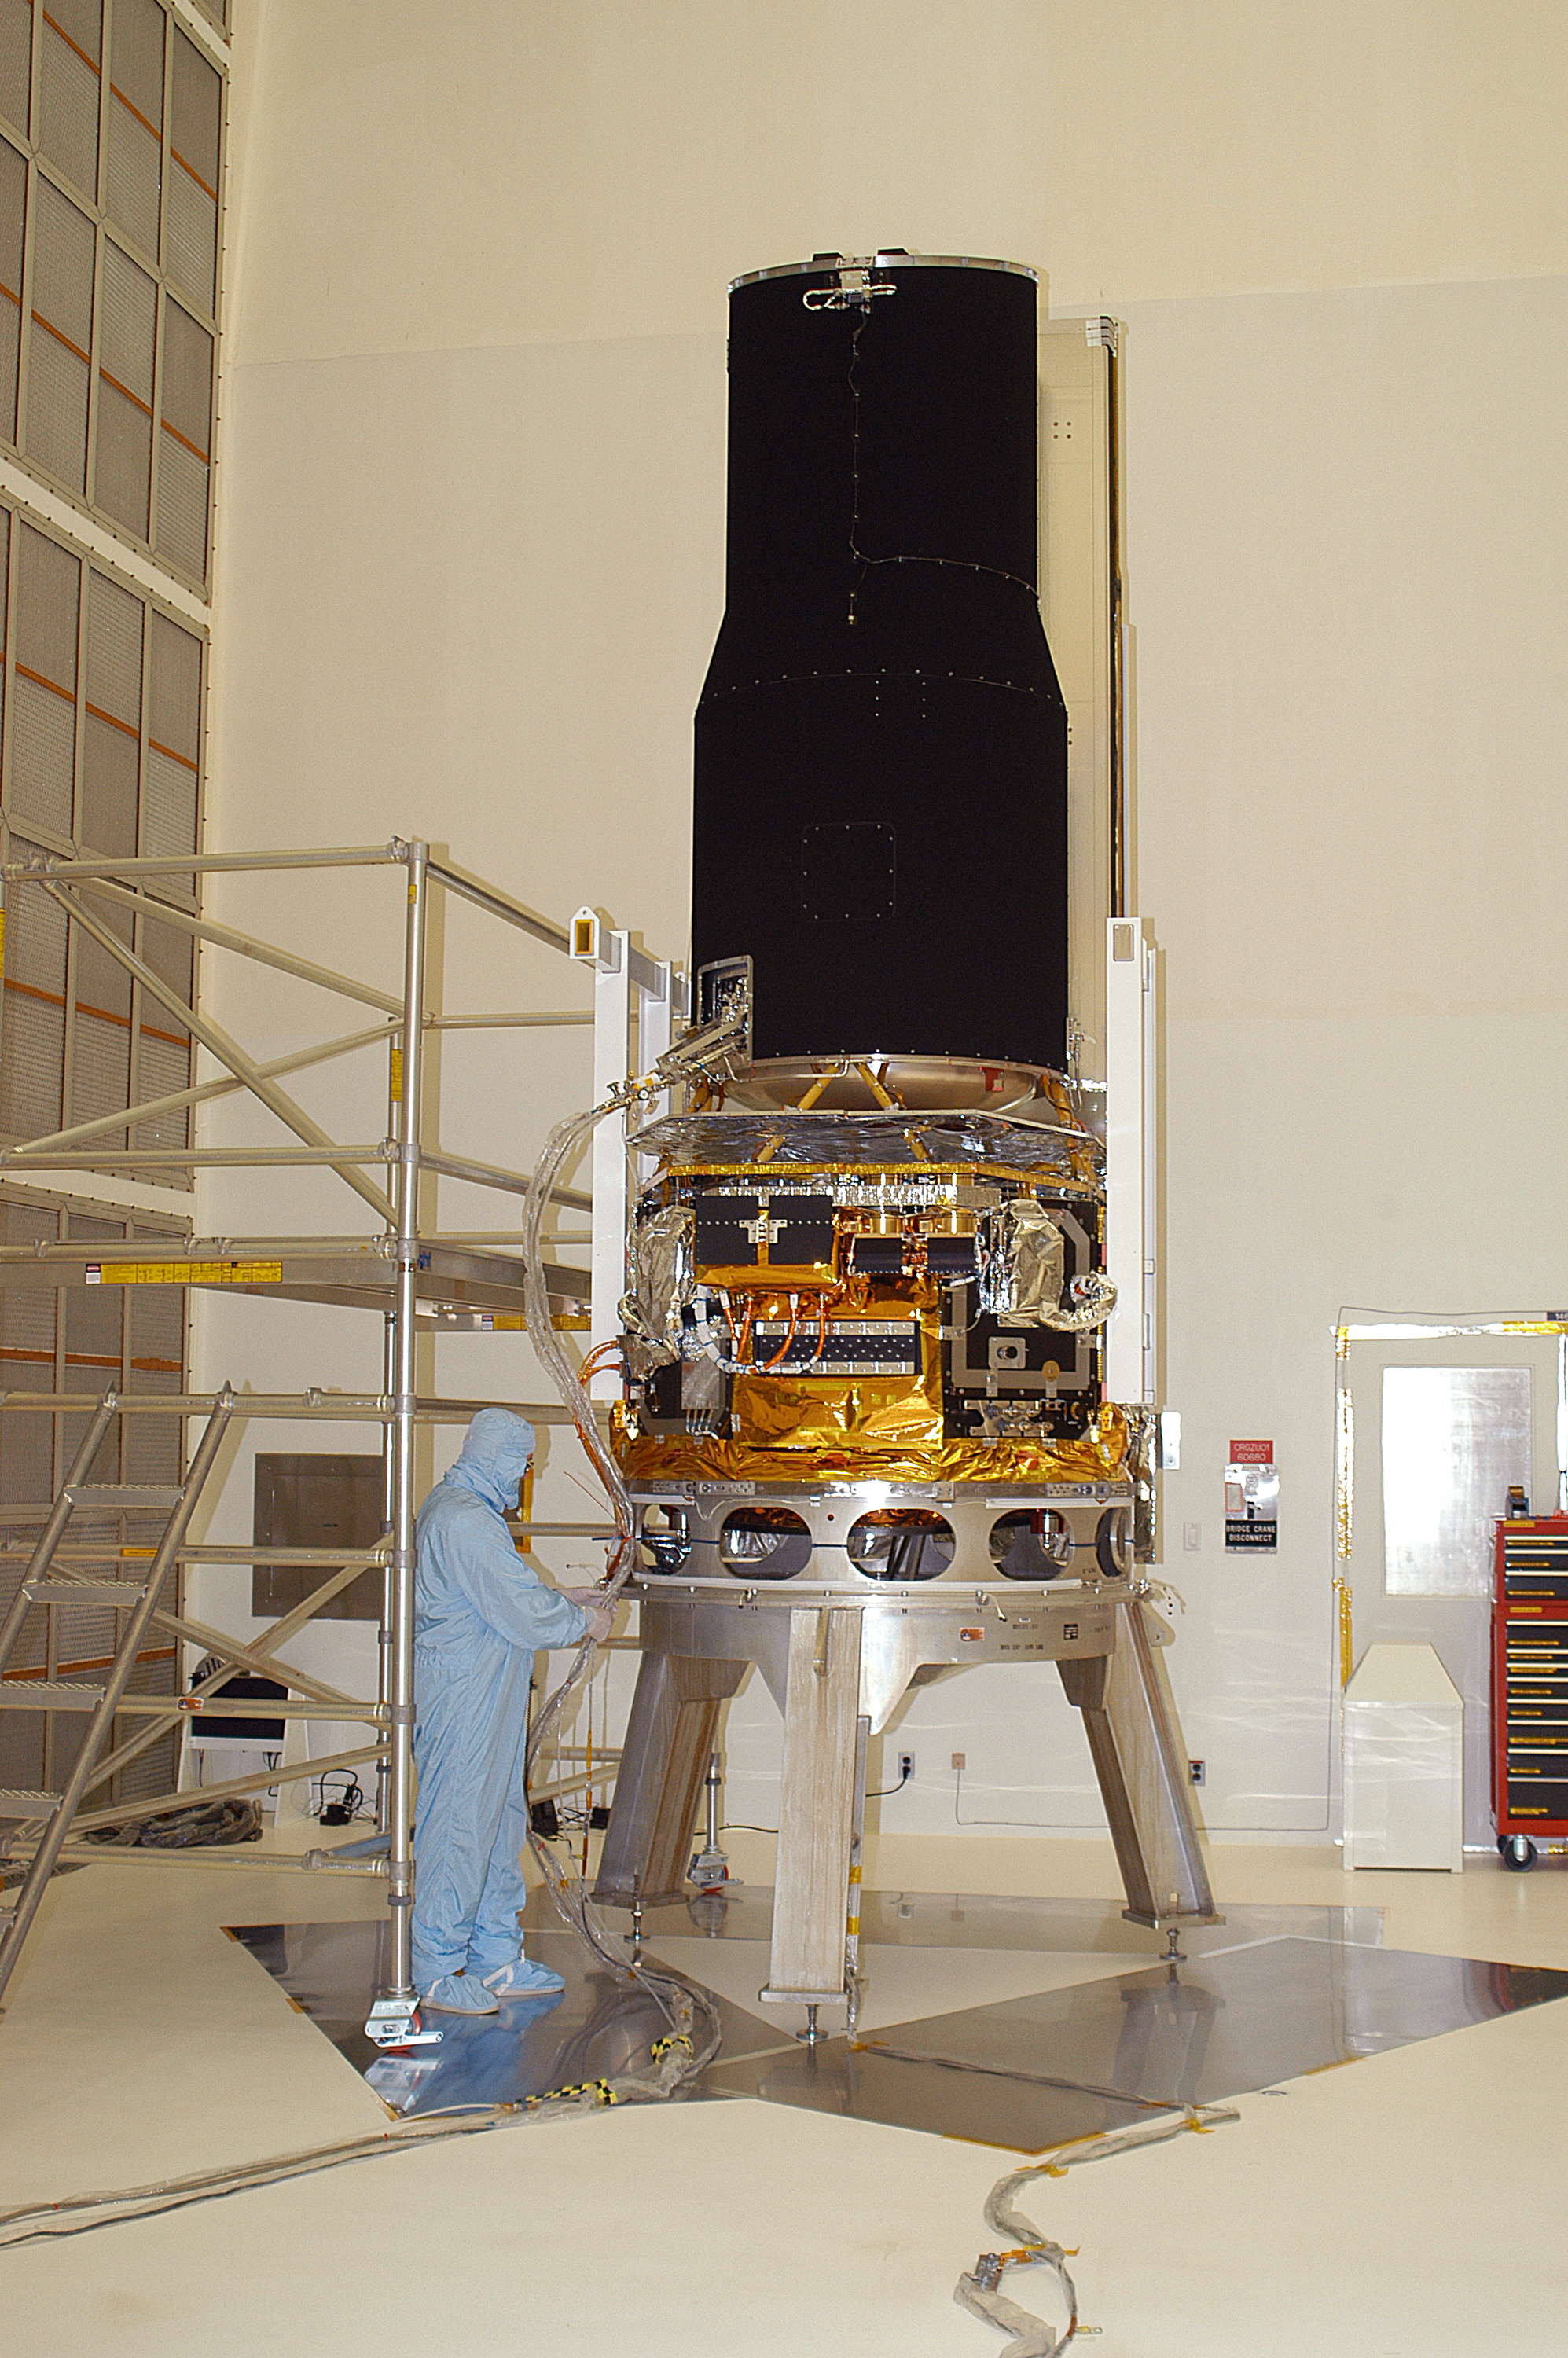

Spitzer in the Clean Room

Spitzer in the clean room at Cape Canaveral, Florida.

Credit: NASA/KSC